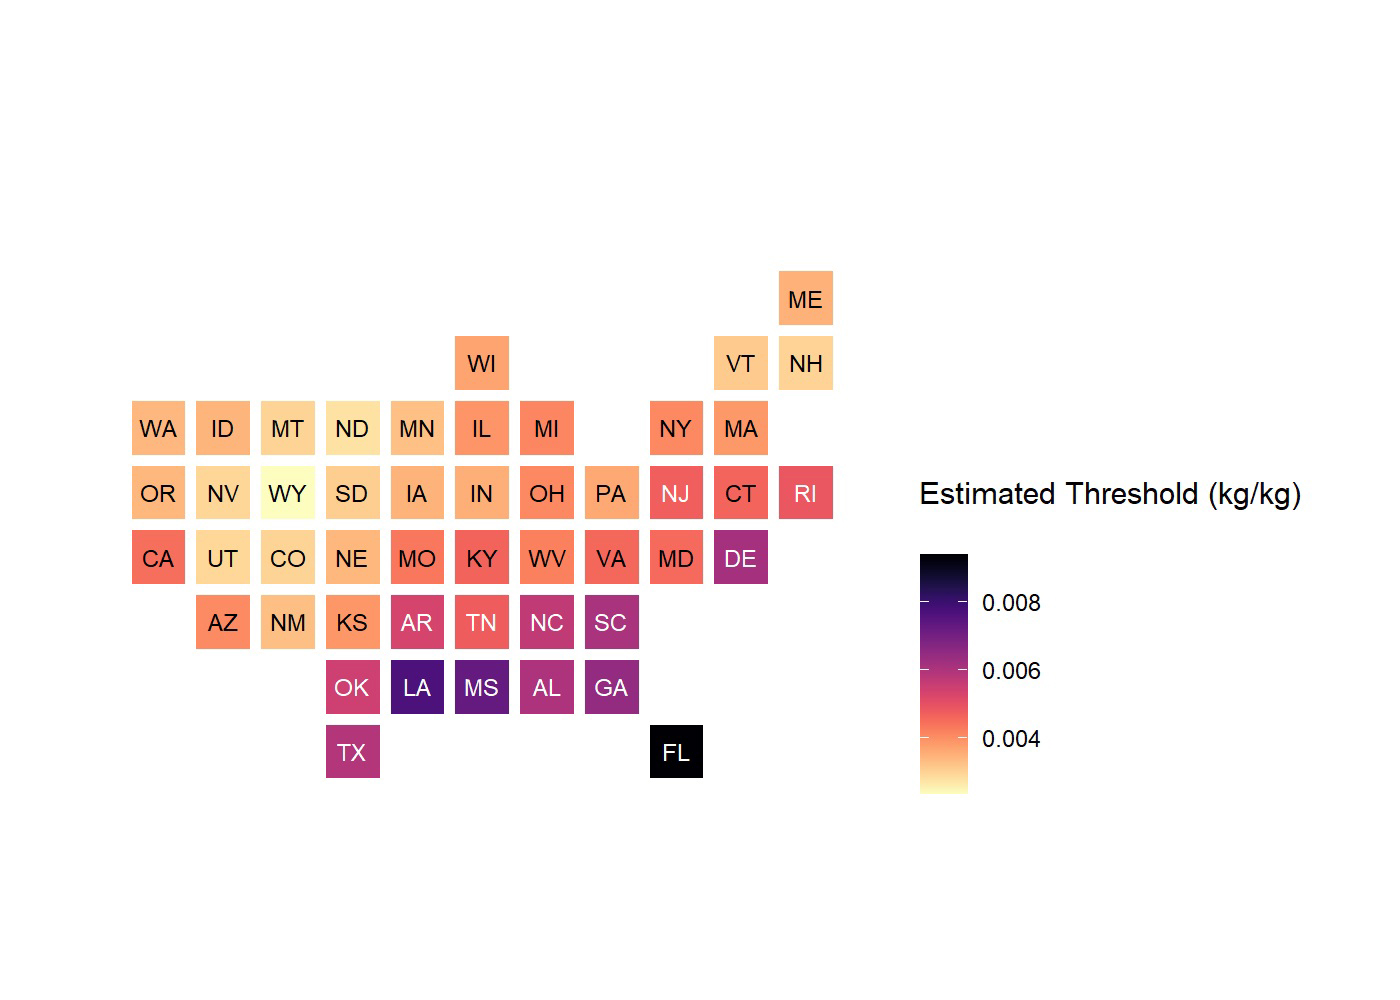

State Low-Humidity Thresholds for Flu Outbreaks

This chart shows low-humidity thresholds that signal flu outbreaks in 48 U.S. states, calculated using water vapor data from NASA’s Atmospheric Infrared Sounder (AIRS) instrument on the Aqua satellite with data on U.S. flu cases from 2003 to 2015. The color range from lighter to darker indicates lower to higher humidity thresholds, with the driest state, Wyoming, having the lowest threshold and Florida the highest. Units are kilograms of water per kilogram of air.

Credit: NASA/JPL-Caltech